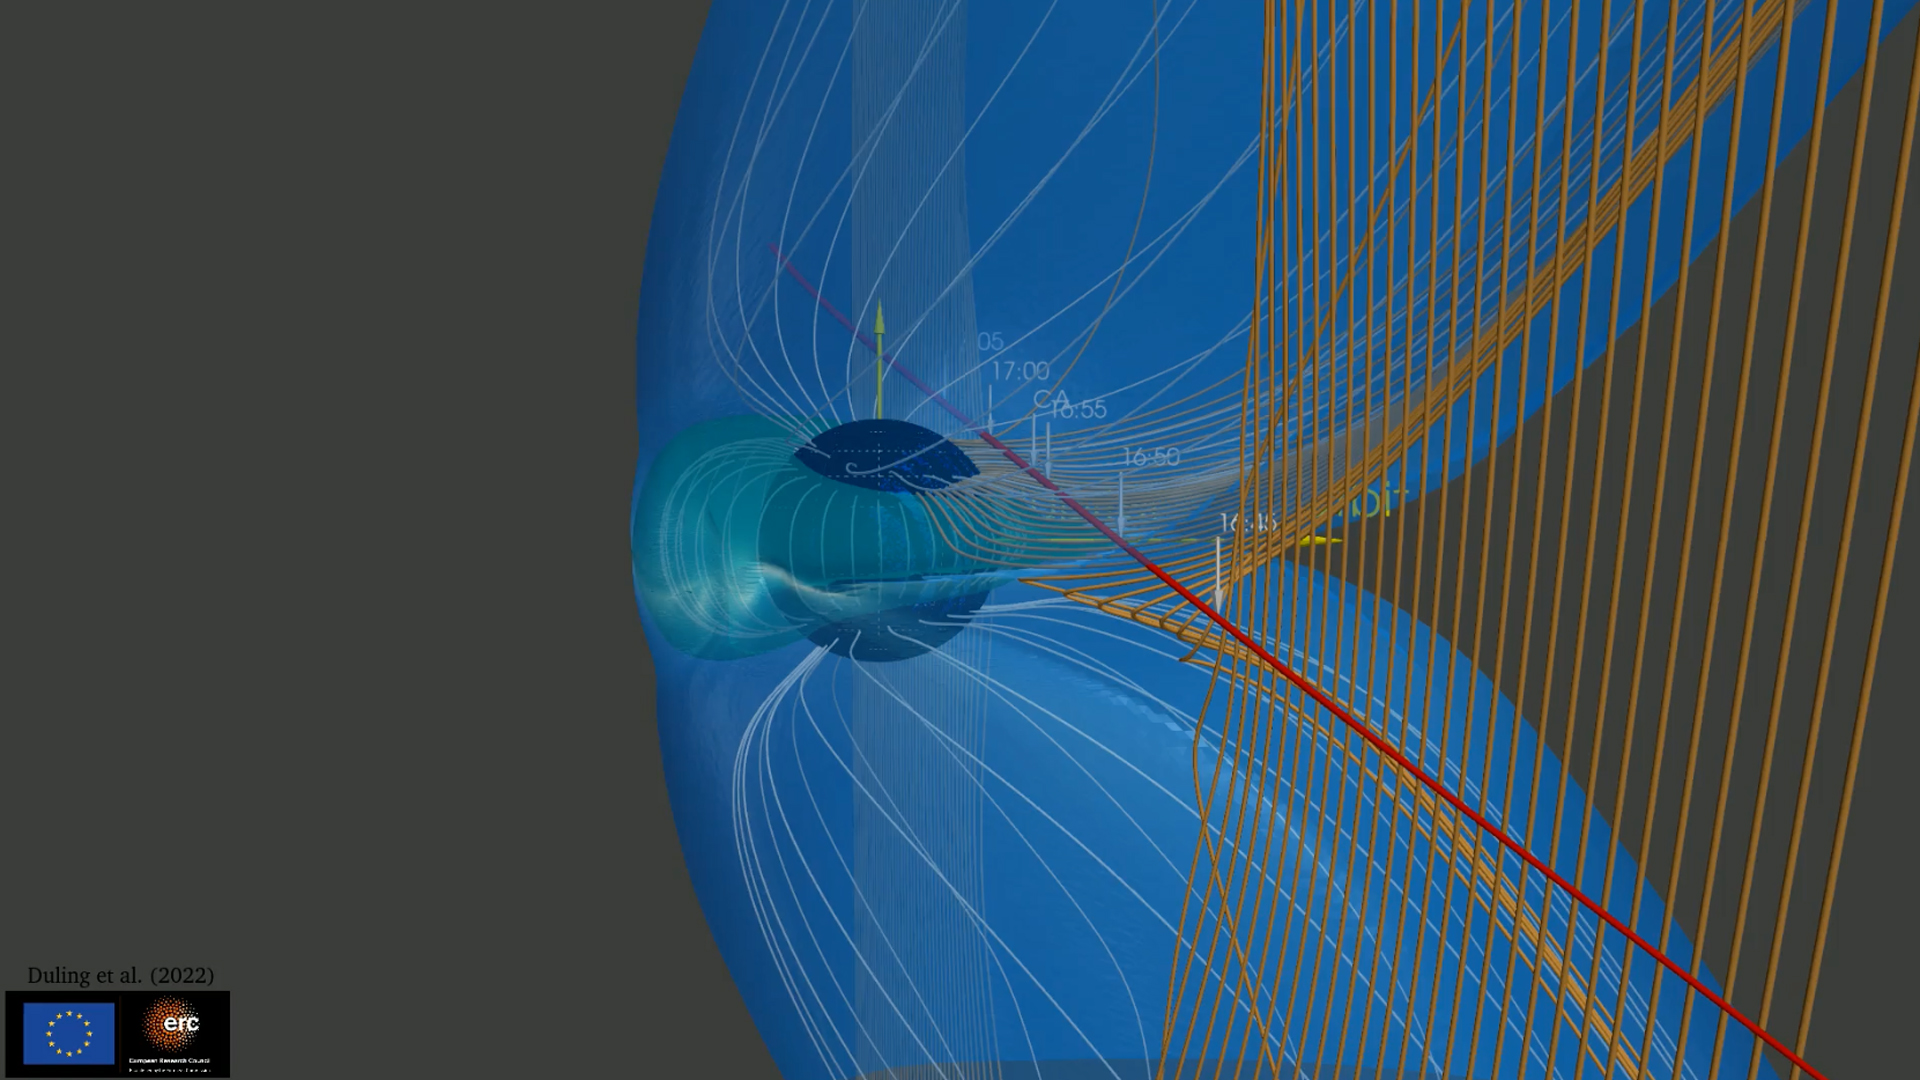

NASA’s Juno Mission Explores the Magnetic Connection Between Jupiter and Ganymede

This animation illustrates how the magnetic field surrounding Jupiter’s moon Ganymede (represented by the blue lines) interacts with and disrupts the magnetic field surrounding Jupiter (represented by the orange lines).

During the June 2021 close approach to Ganymede by NASA’s Juno spacecraft, the Magnetic Field (MAG) and Jovian Auroral Distributions Experiment (JADE) instruments aboard the spacecraft recorded data showing evidence of the breaking and reforming of magnetic field connections between Jupiter and Ganymede.

Studying Ganymede’s magnetic field can provide scientists with clues about the nature of the salty water reservoir suspected to exist deep under the moon’s surface.

Credit: NASA/JPL-Caltech/SwRI/Duling